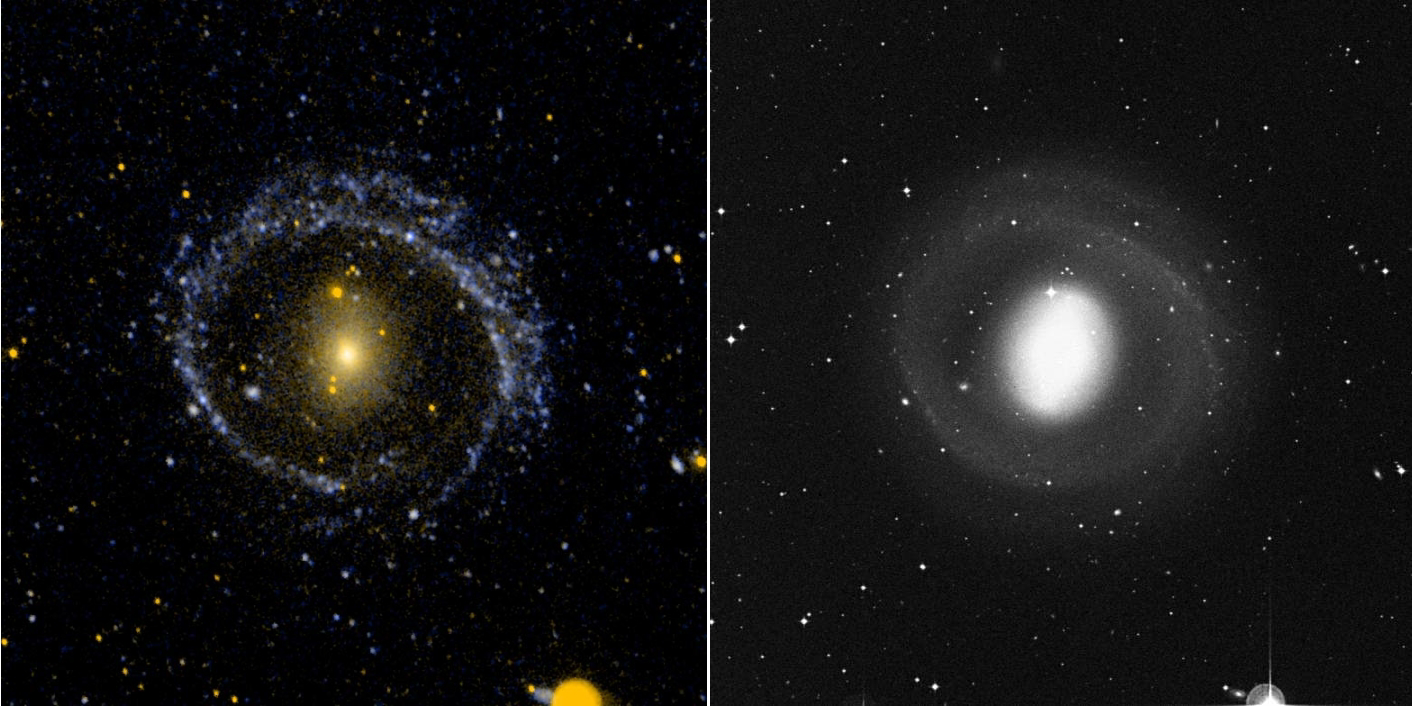

Barred Ring Galaxy NGC 1291

Ultraviolet image (left) and visual image (right) of the barred ring galaxy NGC 1291. The visual image is dominated by the inner disk and bar. The ultraviolet image is dominated by the low surface brightness outer arms.

Credit: NASA/JPL-Caltech/SSC